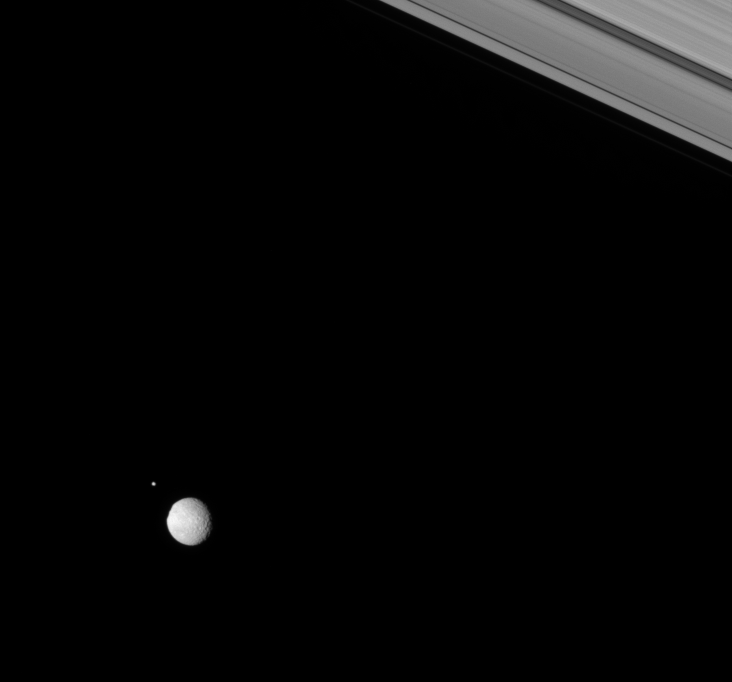

Helene and Mimas

Two moons of Saturn rendezvous in the Saturnian skies above the Cassini spacecraft.

Mimas (397 kilometers, or 247 miles across) is seen here just before gliding in front of Helene (32 kilometers, or 20 miles across), which lays 192,000 kilometers (119,000 miles) in the distance beyond the larger moon.

The limb of Mimas is flattened in the west, where the rim if the large crater Herschel lies.

This view looks toward the lit side of the rings from about 3 degrees below the ringplane.

The image was taken in visible light with the Cassini spacecraft narrow-angle camera on Feb. 3, 2007 at a distance of approximately 1.3 million kilometers (800,000 miles) from Mimas and 1.5 million kilometers (1 million miles) from Helene. Image scale is 8 kilometers (5 miles) per pixel on Mimas and 9 kilometers (6 miles) per pixel on Helene.

The Cassini-Huygens mission is a cooperative project of NASA, the European Space Agency and the Italian Space Agency. The Jet Propulsion Laboratory, a division of the California Institute of Technology in Pasadena, manages the mission for NASA’s Science Mission Directorate, Washington, D.C. The Cassini orbiter and its two onboard cameras were designed, developed and assembled at JPL. The imaging operations center is based at the Space Science Institute in Boulder, Colo.

Credit: NASA/JPL/Space Science Institute